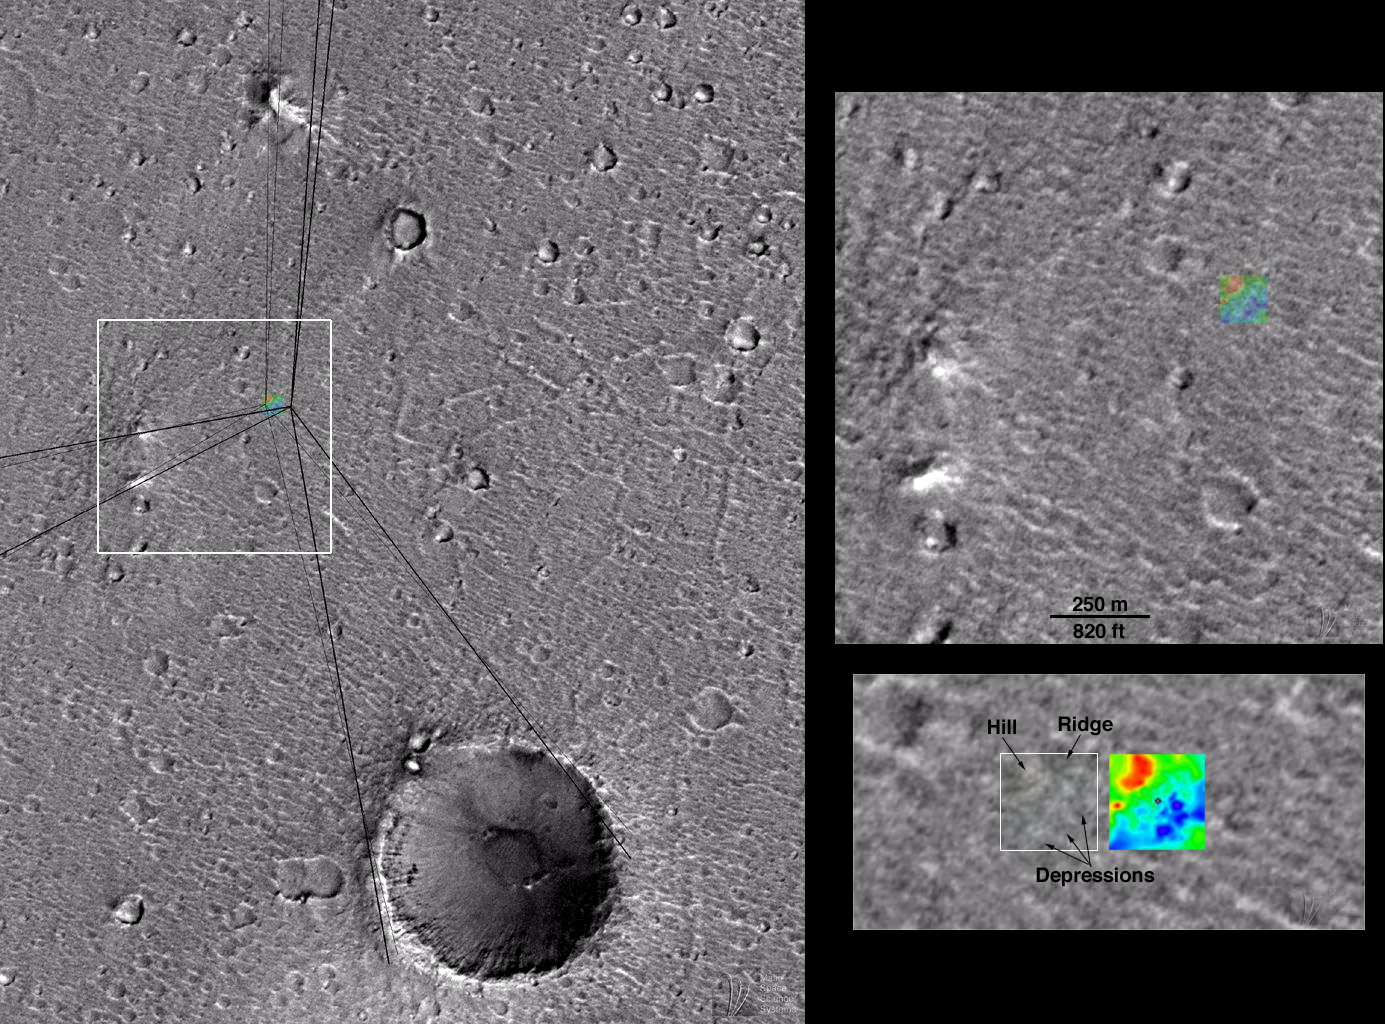

Mars Pathfinder First Anniversary Special — Refined Landing Site Location

It has been one year since NASA’s Return to the Red Planet began with the spectacular landing of Mars Pathfinder and its microrover, Sojourner. The spacecraft bounced onto a flood-washed landscape on July 4, 1997.

Mars Pathfinder was soon joined by the orbiting Mars Global Surveyor on September 11, 1997 (PDT). Mars Global Surveyor’s high resolution camera, MOC, took a picture of the Mars Pathfinder landing site region during its 256th orbit on April 22, 1998. This picture–at about 5 meters (11 feet) per pixel–is the best available for the site. The previous best images were from the Viking 1 Orbiter in 1976, and had resolutions of about 38 meters (125 feet) per pixel.

The MOC image has allowed scientists to determine the exact location of the Mars Pathfinder lander. Unfortunately, the image resolution is not good enough to actually see the lander–nor can any of the familiar boulders (e.g., “Yogi”) be seen at this resolution.

Using the MOC image, the landing site location has been refined by Dr. Michael Malin, Principal Investigator for the Mars Global Surveyor MOC Team and a Participating Scientist on the Mars Pathfinder mission. The images above illustrate how the landing site was located by using the “sight lines” published by T. Parker (Jet Propulsion Laboratory, Pasadena, CA) and topographic map provided by R. Kirk (U.S. Geological Survey, Flagstaff, AZ).

Left image: MOC image 25603 subframe, shown at 15 meters (about 50 feet) per pixel resolution. Small, colored box is a topographic map of the Mars Pathfinder landing site produced by the U.S. Geological Survey (Flagstaff, AZ) from Mars Pathfinder stereographic images . Dark, heavy lines are “sight lines” to various landmarks seen along the horizon in Mars Pathfinder camera images, measured by T. Parker and matched to features seen in Viking Orbiter images. These lines were published in Science, v. 278, p. 1746, December 5, 1997. The lighter, thinner sightlines are the same lines, adjusted to match the same features as seen in the higher resolution MOC image 25603. These lines indicate the location of the landing site to within a few hundred meters/yards. The colored box–the topographic map–has been placed at the location of the actual landing site. The lander and rover would be located at the center of the colored box. The white box shows the context of the image to the right. North is up, illumination is from the lower right.

Top right image: Location of Mars Pathfinder lander and Sojourner Rover, relative to Mars Global Surveyor MOC image obtained April 1998. The famous “Twin Peaks”– first seen by the lander on July 4, 1997–are shown at the lower left. The scale bar indicates distance in feet and in meters. The colored box is the topographic map of the Mars Pathfinder landing site, derived from Pathfinder camera stereoscopic images by R. Kirk and colleagues. The lander and rover were located in the center of the colored box.

Bottom right image: Location of Mars Pathfinder landing site in MOC image 25603. The lander is located in the center of the white box. The original resolution of the MOC image was about 3.3 meters (11 feet) per pixel; however, because the region was hazy at the time the picture was taken, the effective resolution is only about 5 meters (16.4 feet) per pixel. Thus, the lander and rover are too small to actually be seen in the image. The colored box, 120 m (just under 400 ft) on a side, is the topographic map of the landing site. The topographic map was made using the stereographic images taken by Mars Pathfinder in 1997. Low areas– depressions–are blue and purple, high areas–hill–are shown as red. The range of heights is actually fairly small–a total of 4 m (about 13 ft) from dark purple to bright red. The lander is represented within the black dot at the center of the map. A preliminary version of the topographic map that is generally similar to this more refined version was published in Science, v. 278, p. 1736, December 5, 1997.

Malin Space Science Systems and the California Institute of Technology built the MOC using spare hardware from the Mars Observer mission. MSSS operates the camera from its facilities in San Diego, CA. The Jet Propulsion Laboratory’s Mars Surveyor Operations Project operates the Mars Global Surveyor spacecraft with its industrial partner, Lockheed Martin Astronautics, from facilities in Pasadena, CA and Denver, CO.

Credit: NASA/JPL/Malin Space Science Systems